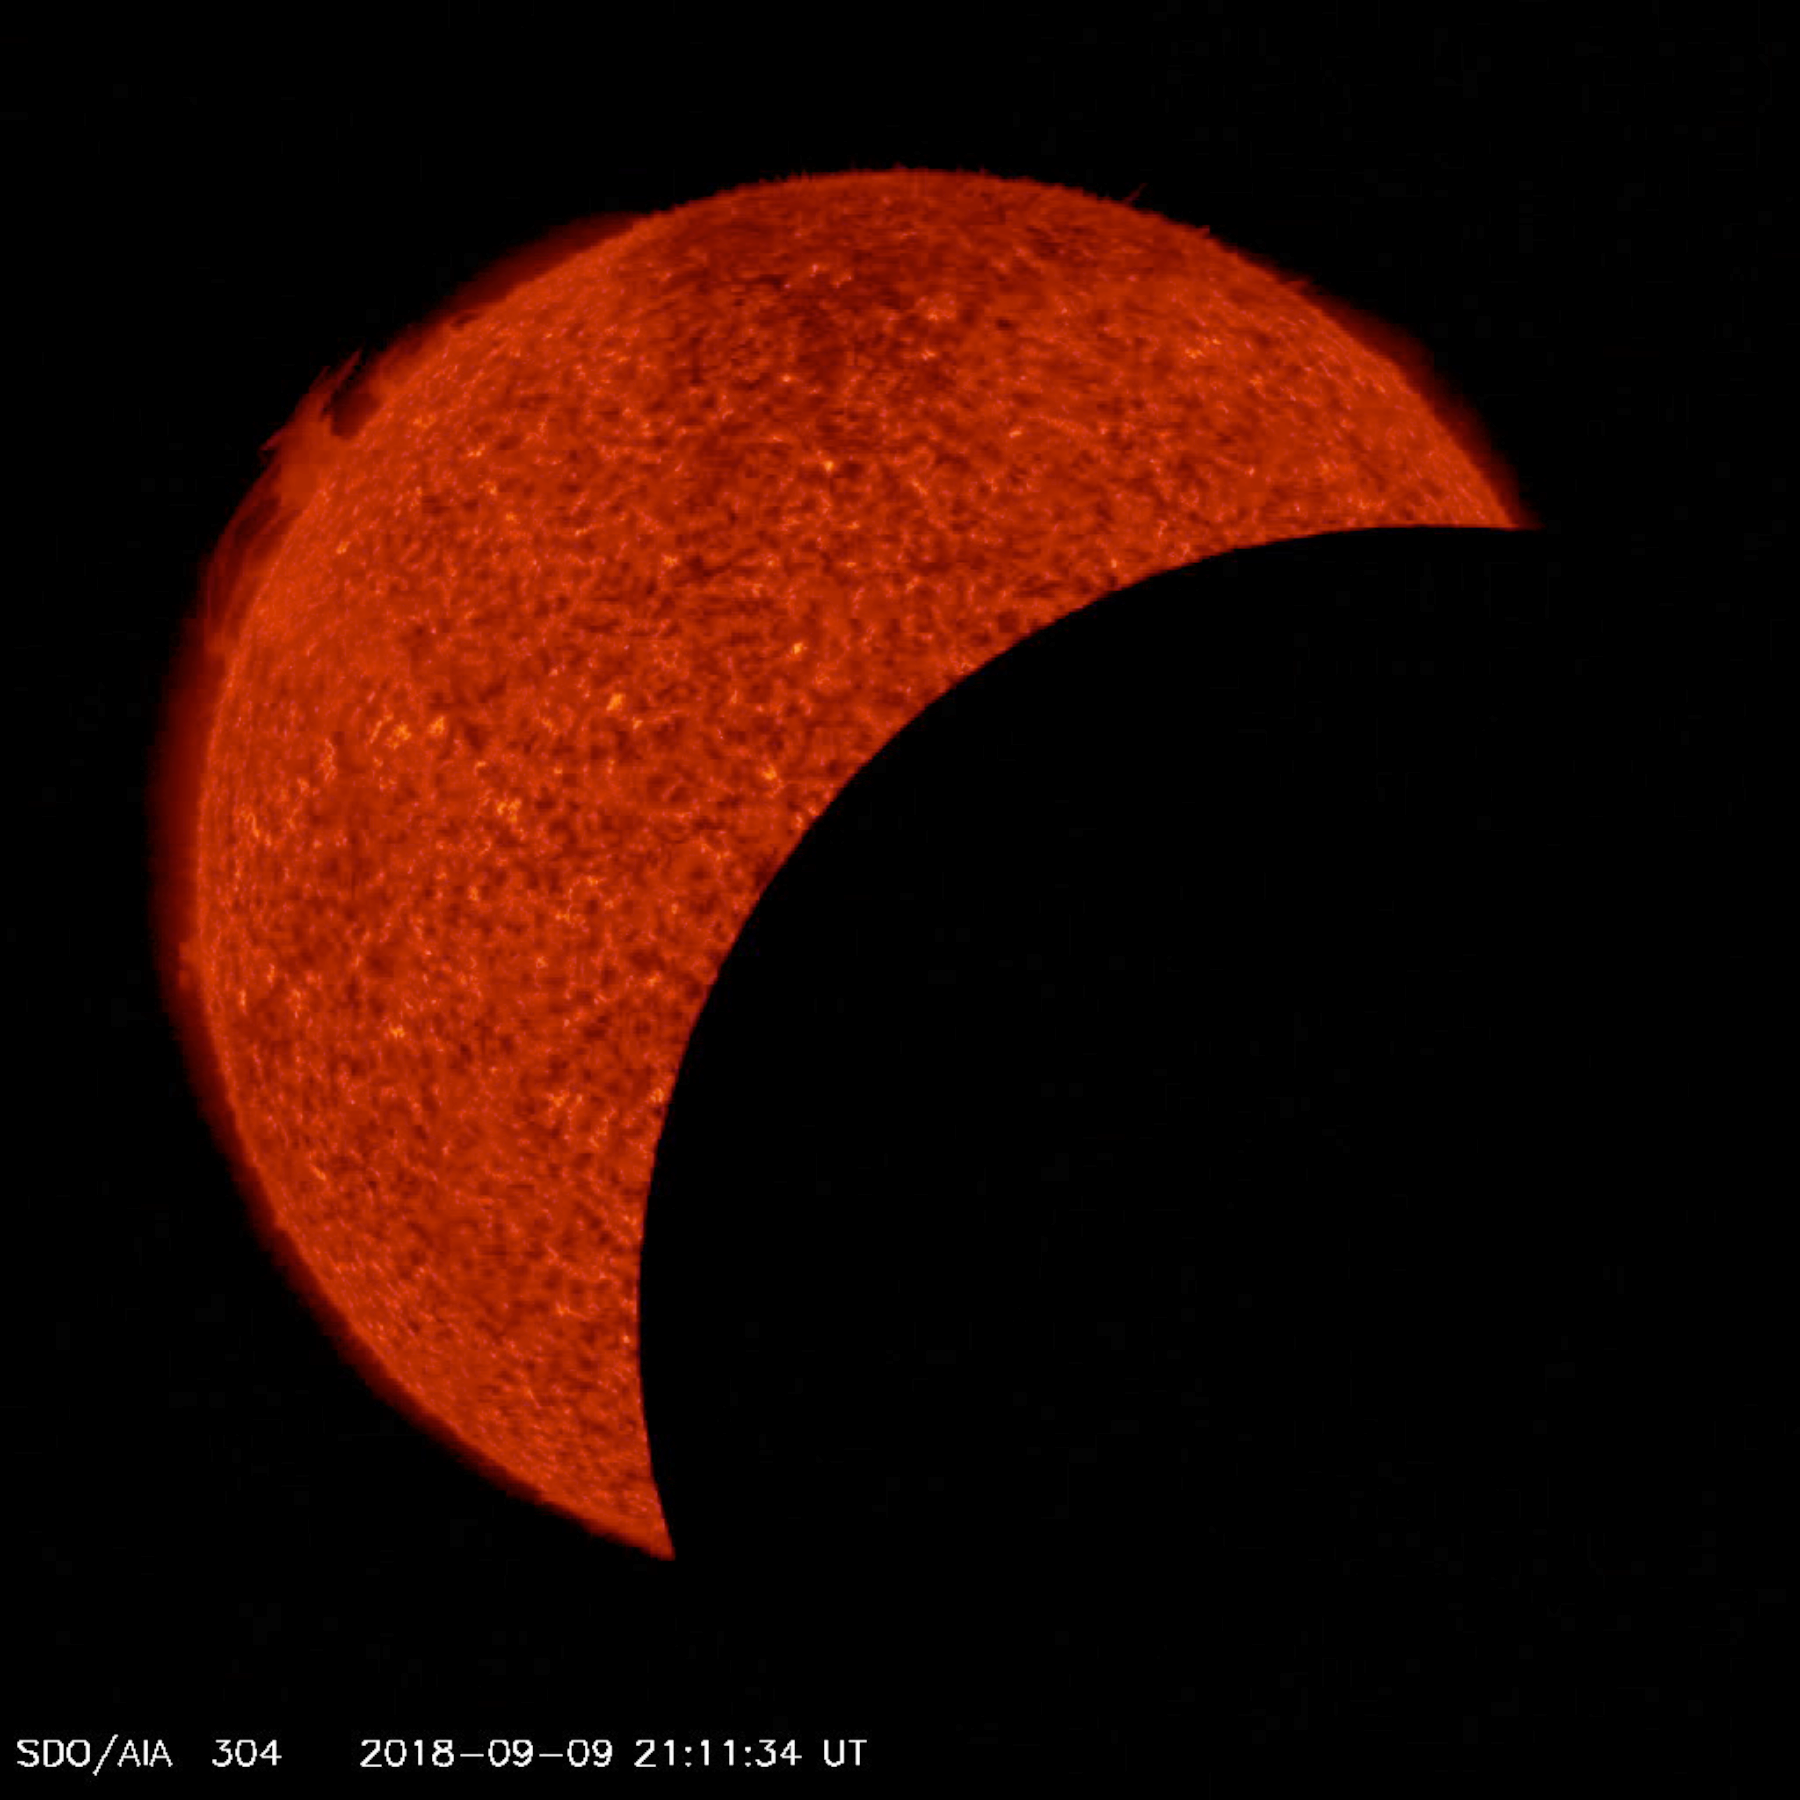

Double Lunar Transit

In just about seven hours, the SDO spacecraft saw the moon transit the Sun two times (Sept. 9-10, 2018). Transits occur when an object passes between a larger body and the viewer. The first transit lasted about an hour and covered 92 percent of the Sun at its peak. The second transit lasted about 50 minutes and covered just 34 percent of the Sun at its peak. The Moon appears to go in one direction in the first transit and the opposite direction in the second. This is because the SDO spacecraft orbits around Earth, moving in the same direction as the Moon but faster. On the first transit it catches up with and passes the Moon. As SDO swings back around the far side of Earth, it encounters the Moon again from the far side of Earth, where it appears to travel in the opposite direction. The images were taken in a wavelength of extreme ultraviolet light. None of this was visible from Earth.

Movies
PIA22723_Double_lunar_transit304_big.mp4
PIA22723_Double_lunar_transit304_sm.mp4

SDO is managed by NASA’s Goddard Space Flight Center, Greenbelt, Maryland, for NASA’s Science Mission Directorate, Washington. Its Atmosphere Imaging Assembly was built by the Lockheed Martin Solar Astrophysics Laboratory (LMSAL), Palo Alto, California.

Credit: NASA/GSFC/Solar Dynamics Observatory